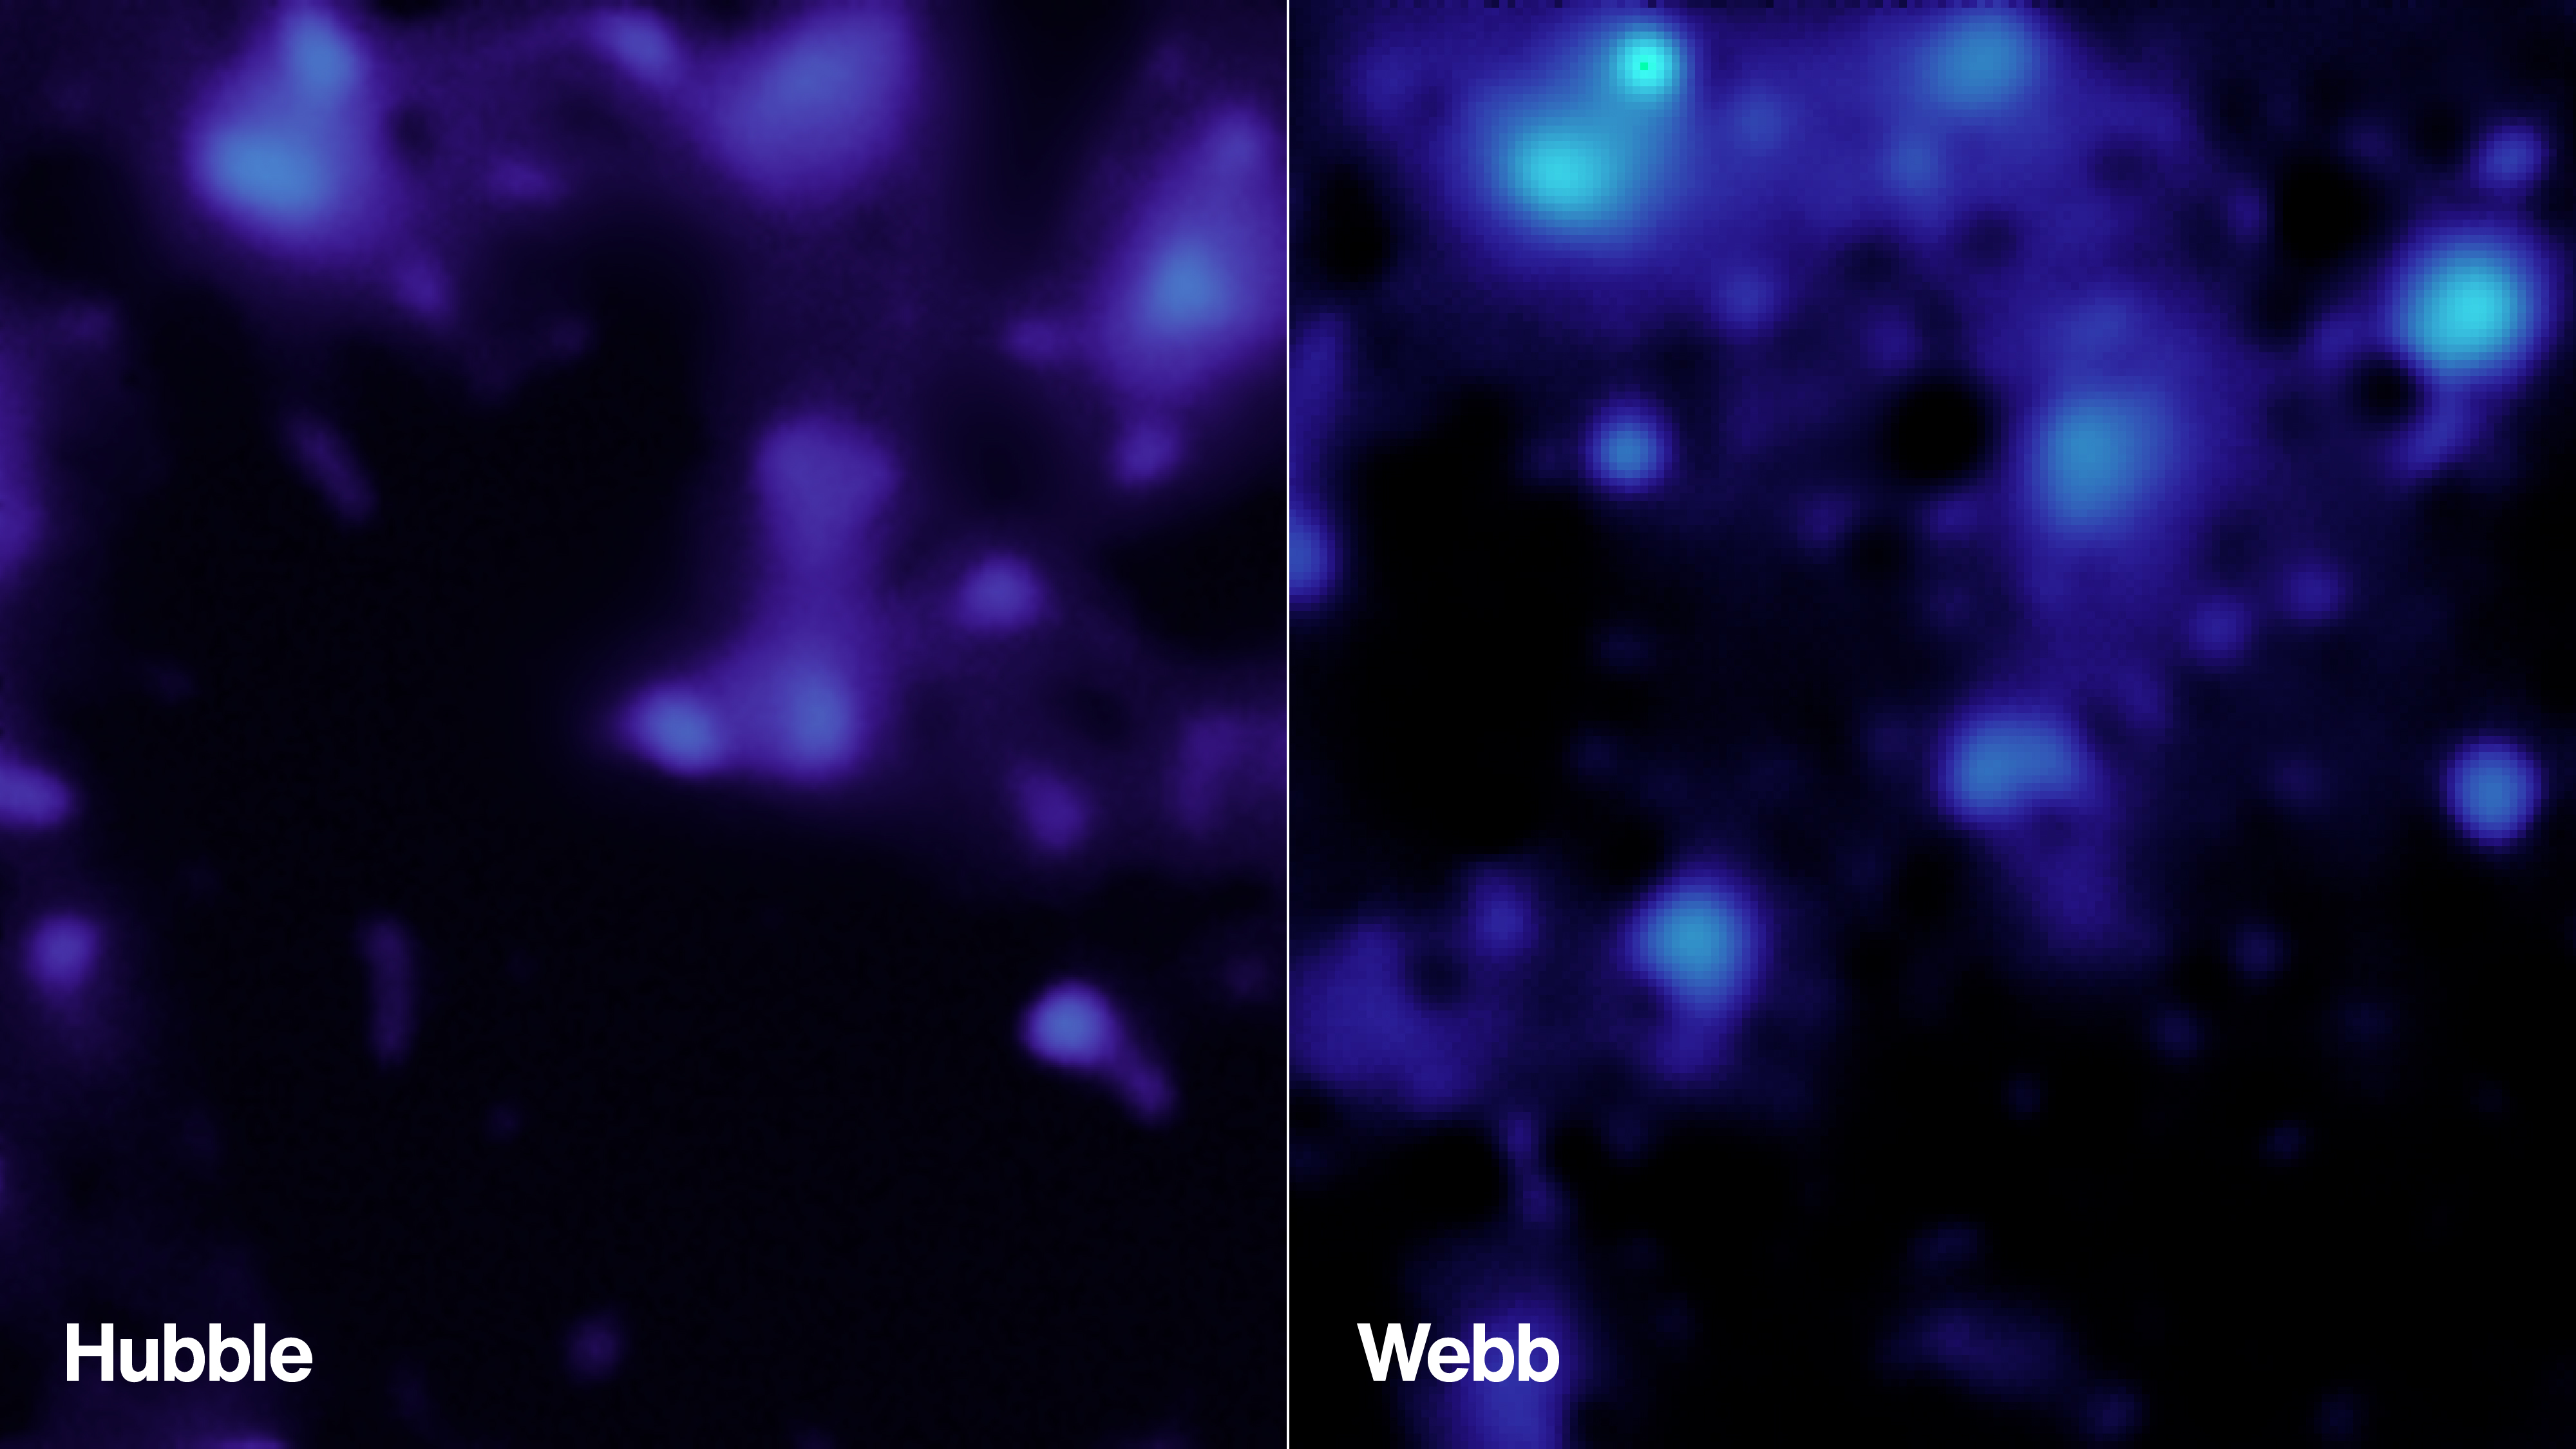

Dark Matter Revealed in Webb, Hubble Observations

These images show the presence of dark matter in the same region of sky, created using data from NASA’s Webb telescope in 2026 (right) and from the Hubble Space Telescope in 2007 (left). Webb’s higher resolution is providing new insights into how this invisible component influences the distribution of ordinary matter in the universe. The James Webb Space Telescope is solving mysteries in our solar system, looking beyond to distant worlds around other stars, and probing the mysterious structures and origins of our universe and our place in it. Webb is an international program led by NASA with its partners, ESA (European Space Agency) and CSA (Canadian Space Agency). Webb’s MIRI was developed through a 50-50 partnership between NASA and ESA. A division of Caltech in Pasadena, California, JPL led the U.S. contribution to MIRI. JPL also led development of MIRI’s cryocooler, done in collaboration with Northrop Grumman in Redondo Beach, California, and NASA’s Goddard Space Flight Center in Greenbelt, Maryland.

Credit: NASA/STScI/A. Pagan